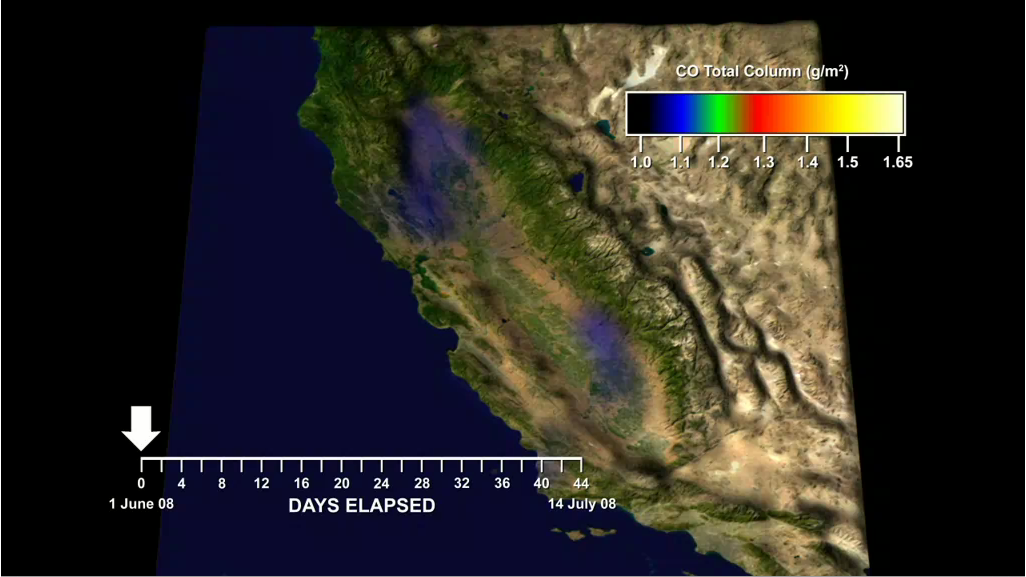

Carbon Monoxide from California’s Wildfire – a Visualization Created Using Data from NASA’s Atmospheric Infrared Sounder

View the California CO Times Series on Google Earth™
(see instructions at the bottom of this caption)

A large number of wildfires, many of them triggered by powerful lightning storms on June 21, erupted around California over the next several weeks. At their peak, more than 2,000 fires were active, from northern California down to Santa Barbara County. Cumulatively the fires have burned nearly 1,480 square miles (more than 978,000 acres) and destroyed well over 100 homes in what officials have called the largest fire event in California history.

In this animation created with data retrieved by NASA’s spaceborne instrument called the Atmospheric Infrared Sounder, or AIRS, on NASA’s Aqua spacecraft, we visualize the rapid increases in carbon monoxide (CO) emitted by fires burning in California in June and July 2008. Only the largest values of CO detected by AIRS are shown to highlight the impact of the fires. AIRS primarily observes CO in a layer from 2 to 7 kilometers above Earth’s surface. Thus, it tends to see where the wind blows the carbon monoxide and not just the smoke directly above the fires. However, many of these intense fires lofted a significant amount of carbon monoxide directly above the fires, making the hotspots also visible to AIRS.

For example, CO appears over a fire in Butte County on June 11-14, and over the Piute Fire in Kern County on June 23. The most intense CO plumes emanated from the fires in Northern California started by dry lightning on June 20 and 21. The activity of these fires flared again from July 8-10. AIRS can even see the large amount of CO from this smoke filling California’s Central Valley during both of these episodes and lingering as seen on July 12.

Although the CO amounts seen by AIRS are not directly harmful, CO along with other chemicals in wildfire smoke can lead to the production of dangerous levels of ozone pollution. Smoke from these fires contributed to severe ozone and particulate pollution in portions of California’s Central Valleys during June 22-29 and July 7-10.

View the California CO Time Series on Google Earth™

Download the file below:

Note: If you have not already done so, you will need to download Google Earth™; click on the link for “Other Information” in the legend to the right of the image at the top of this page.

Once the file is on your computer, launch the California_CO_Time-Series.kmz file by double-clicking on it. Inside the display area of Google Earth™ you will see a time slider at the top right (clock icon). Click on the clock icon and select “UTC (Coordinated Universal Time)” from the “Display Time In” dialog box; you can also control the speed of the animation by adjusting the speed bar in the same dialog box; set the animation speed about a quarter to the left. On the left of the Google Earth™ screen you will see a window displaying a folder called “Temporary Places”; inside this folder is a folder called “California CO Times Series.” Click on the play triangle to the right of the time slider to start the image. It will take several minutes for all the files to load. Once all the files have been loaded, the time series will begin to display.

About AIRS
The Atmospheric Infrared Sounder, AIRS, in conjunction with the Advanced Microwave Sounding Unit, AMSU, senses emitted infrared and microwave radiation from Earth to provide a three-dimensional look at Earth’s weather and climate. Working in tandem, the two instruments make simultaneous observations all the way down to Earth’s surface, even in the presence of heavy clouds. With more than 2,000 channels sensing different regions of the atmosphere, the system creates a global, three-dimensional map of atmospheric temperature and humidity, cloud amounts and heights, greenhouse gas concentrations, and many other atmospheric phenomena. Launched into Earth orbit in 2002, the AIRS and AMSU instruments fly onboard NASA’s Aqua spacecraft and are managed by NASA’s Jet Propulsion Laboratory in Pasadena, Calif., under contract to NASA. JPL is a division of the California Institute of Technology in Pasadena.

Credit: NASA/JPL/Earth Surface Science Group